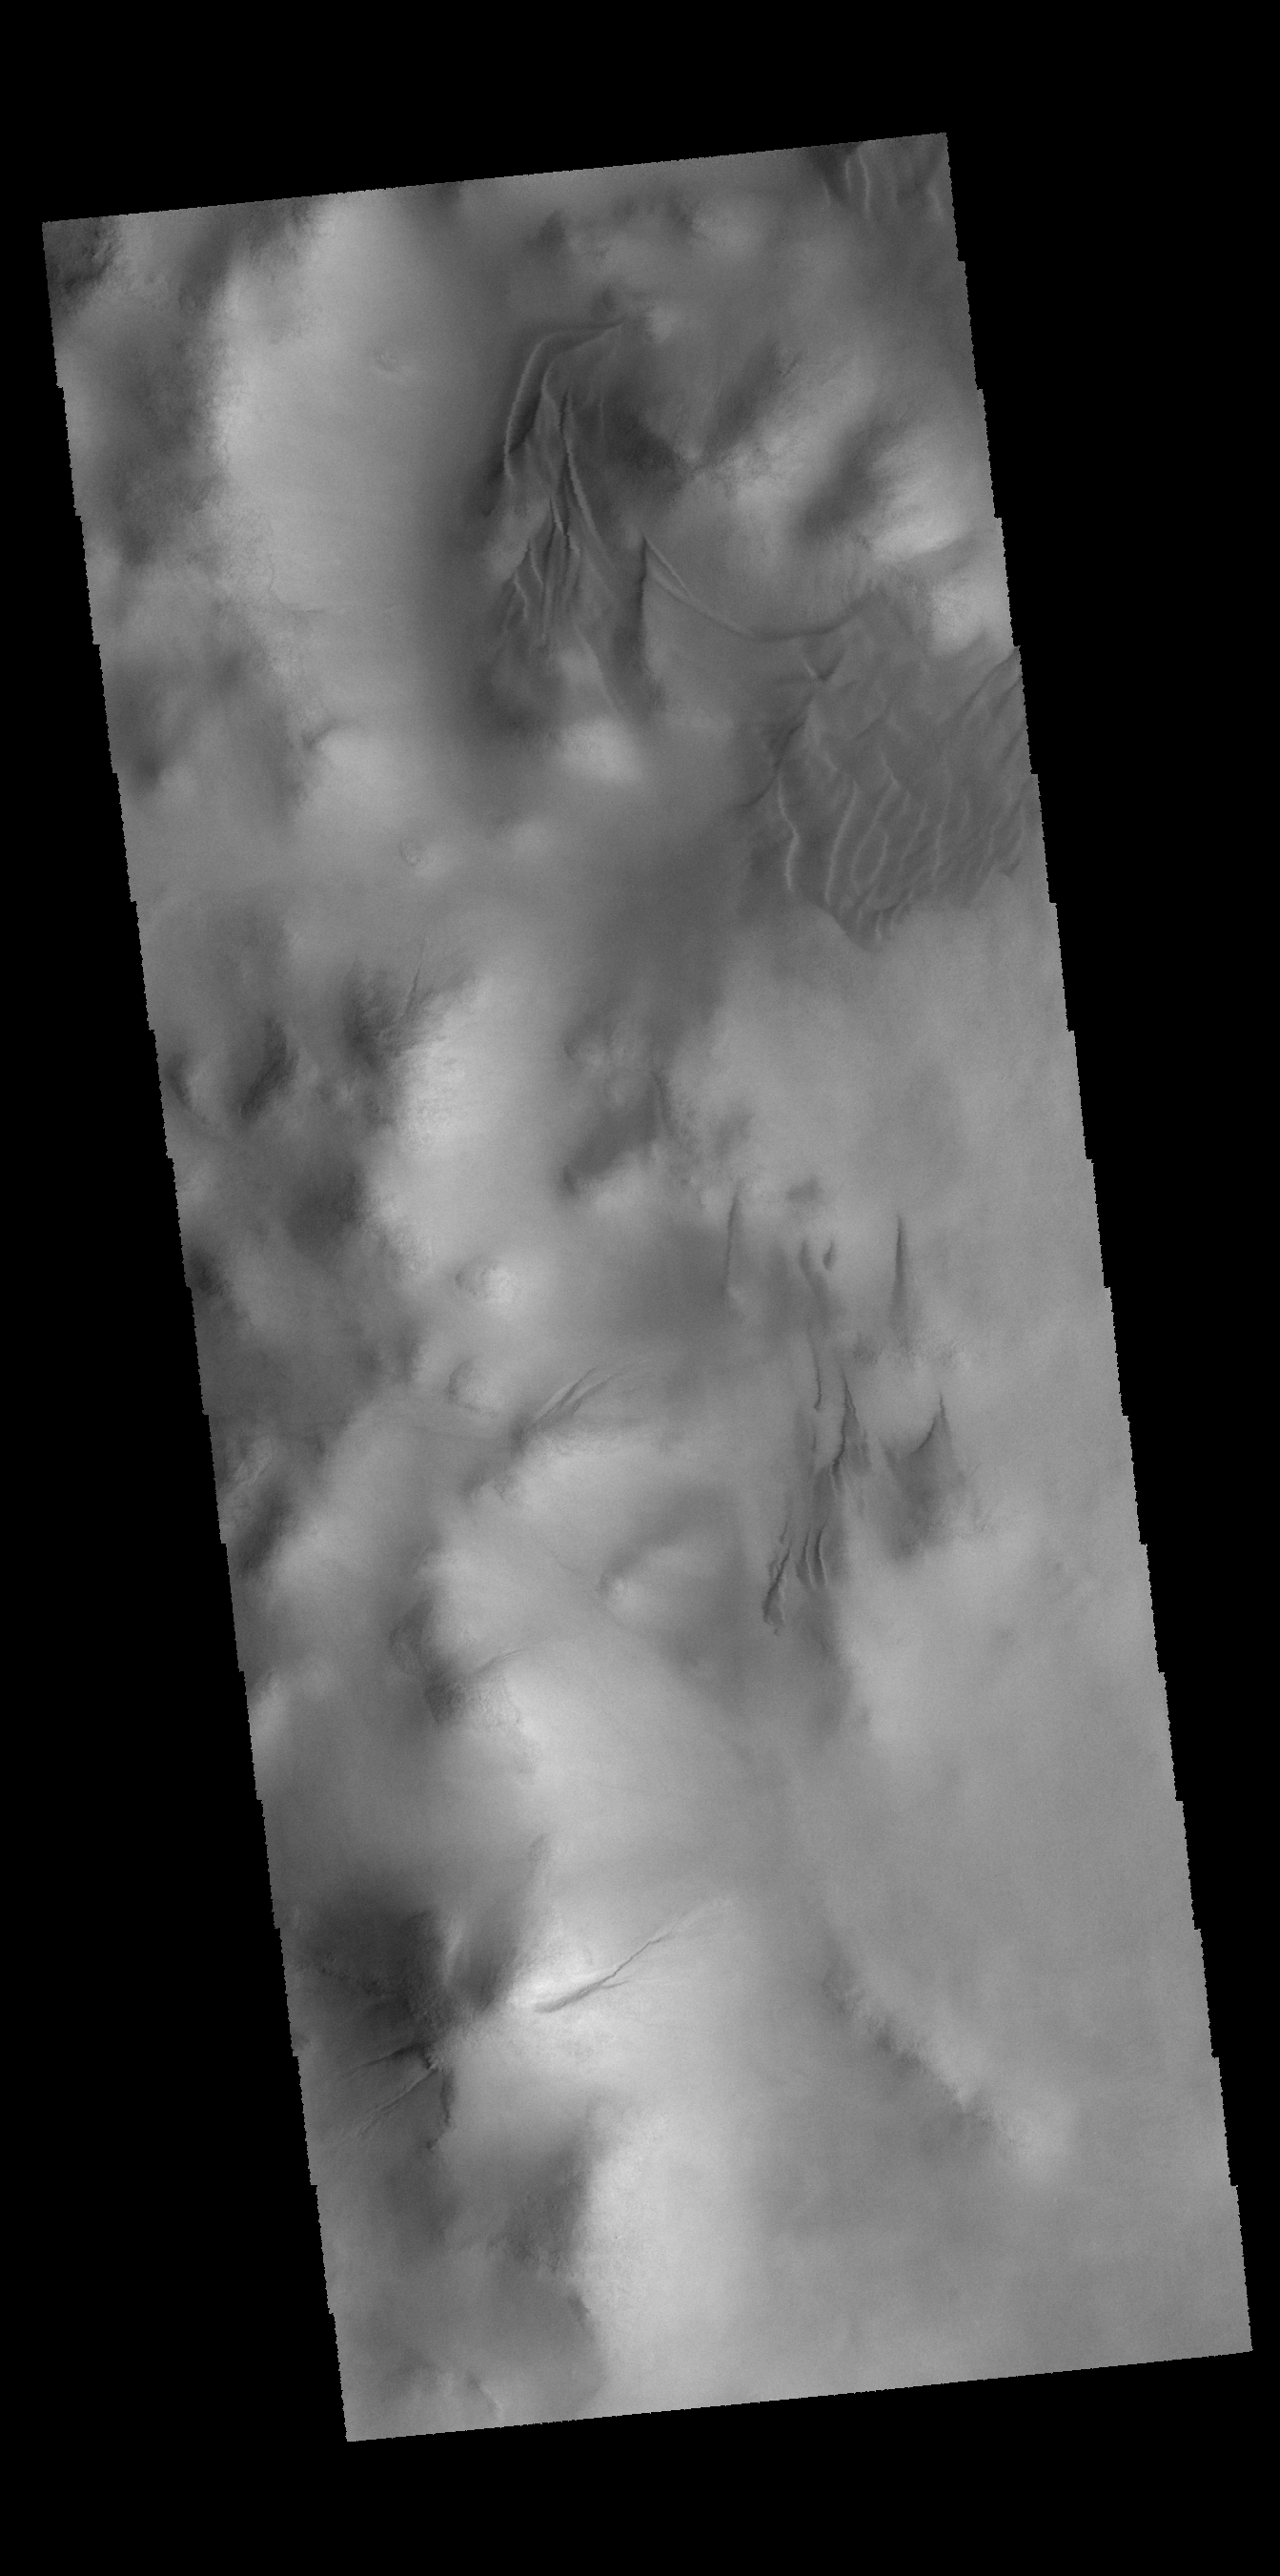

Lowell Crater

This VIS image shows small dunes and gullies along the interior rim of Lowell Crater.

Credit: NASA/JPL-Caltech/ASU